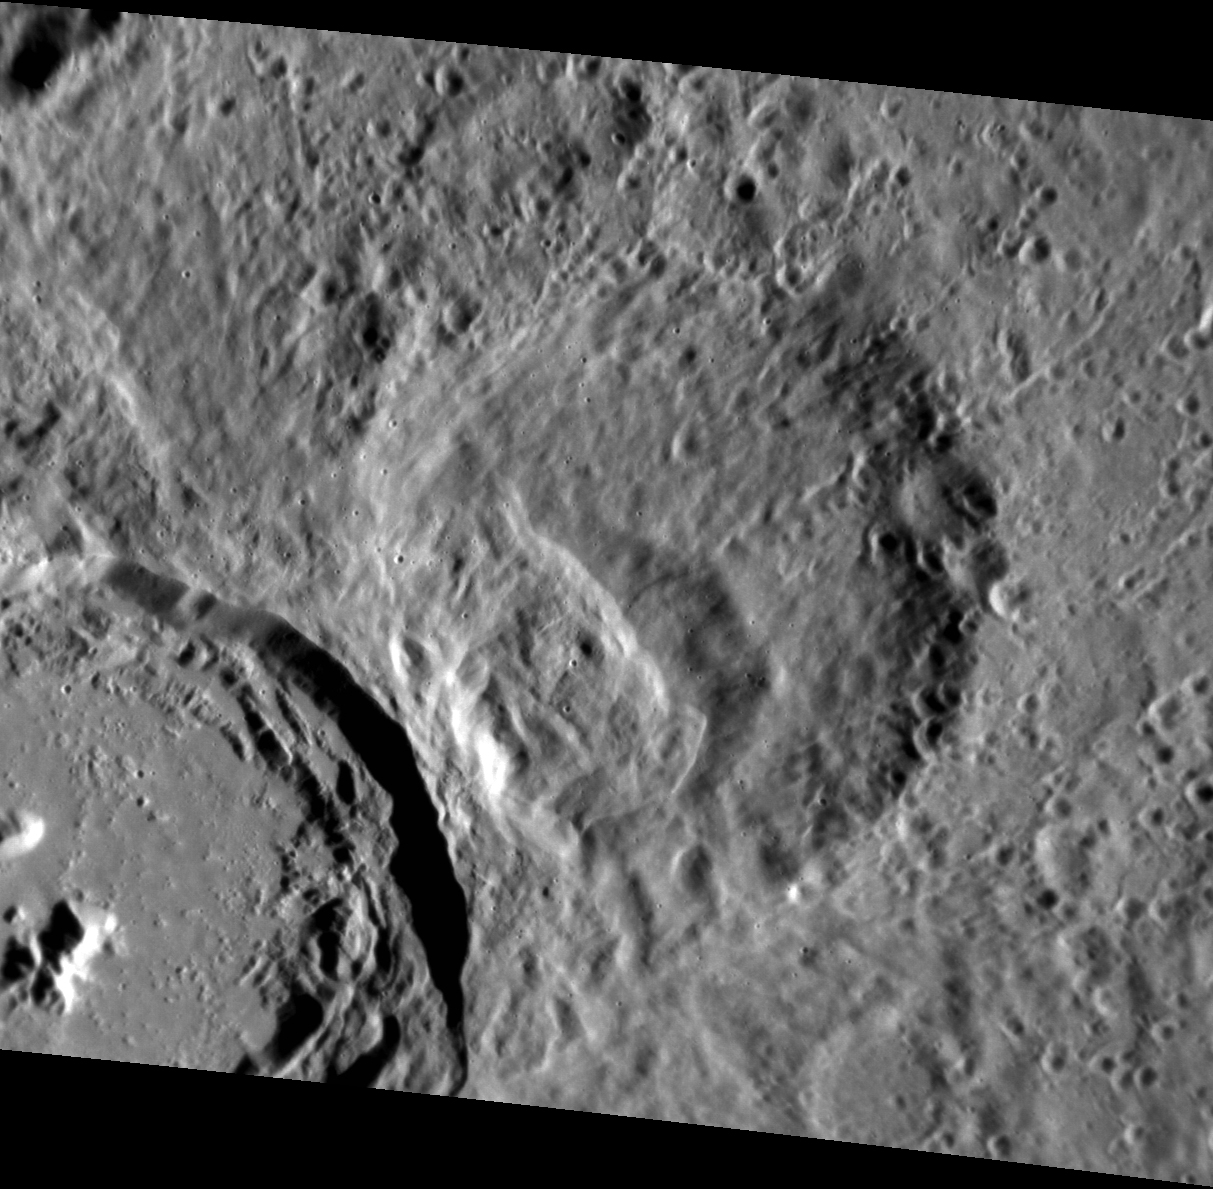

Wiped Out

Impacts shape Mercury’s surface, and the ejecta excavated by each impact can be just as influential on the landscape as the creation of the impact crater itself. The strikingly fresh (unnamed) crater at the lower left of this scene has nearly obliterated any preexisting features nearby. At the center, you can see what was once a crater nearly as large as the fresh crater, scoured by secondaries and filled in with ejecta.

This image was acquired as a targeted set of stereo images. Targeted stereo observations are acquired at resolutions much higher than that of the 200-meter/pixel stereo base map. These targets acquired with the NAC enable the detailed topography of Mercury’s surface to be determined for a local area of interest.

Date acquired: August 11, 2013
Image Mission Elapsed Time (MET): 18508564
Image ID: 4609585
Instrument: Narrow Angle Camera (NAC) of the Mercury Dual Imaging System (MDIS)
Center Latitude: 1.30°
Center Longitude: 295.5° E
Resolution: 61 meters/pixel
Scale: This scene is approximately 74 km (46 mi.) across
Incidence Angle: 64.4°
Emission Angle: 34.7°
Phase Angle: 97.3°

The MESSENGER spacecraft is the first ever to orbit the planet Mercury, and the spacecraft’s seven scientific instruments and radio science investigation are unraveling the history and evolution of the Solar System’s innermost planet. MESSENGER acquired over 150,000 images and extensive other data sets. MESSENGER is capable of continuing orbital operations until early 2015.

For information regarding the use of images, see the MESSENGER image use policy.

Credit: NASA/Johns Hopkins University Applied Physics Laboratory/Carnegie Institution of Washington